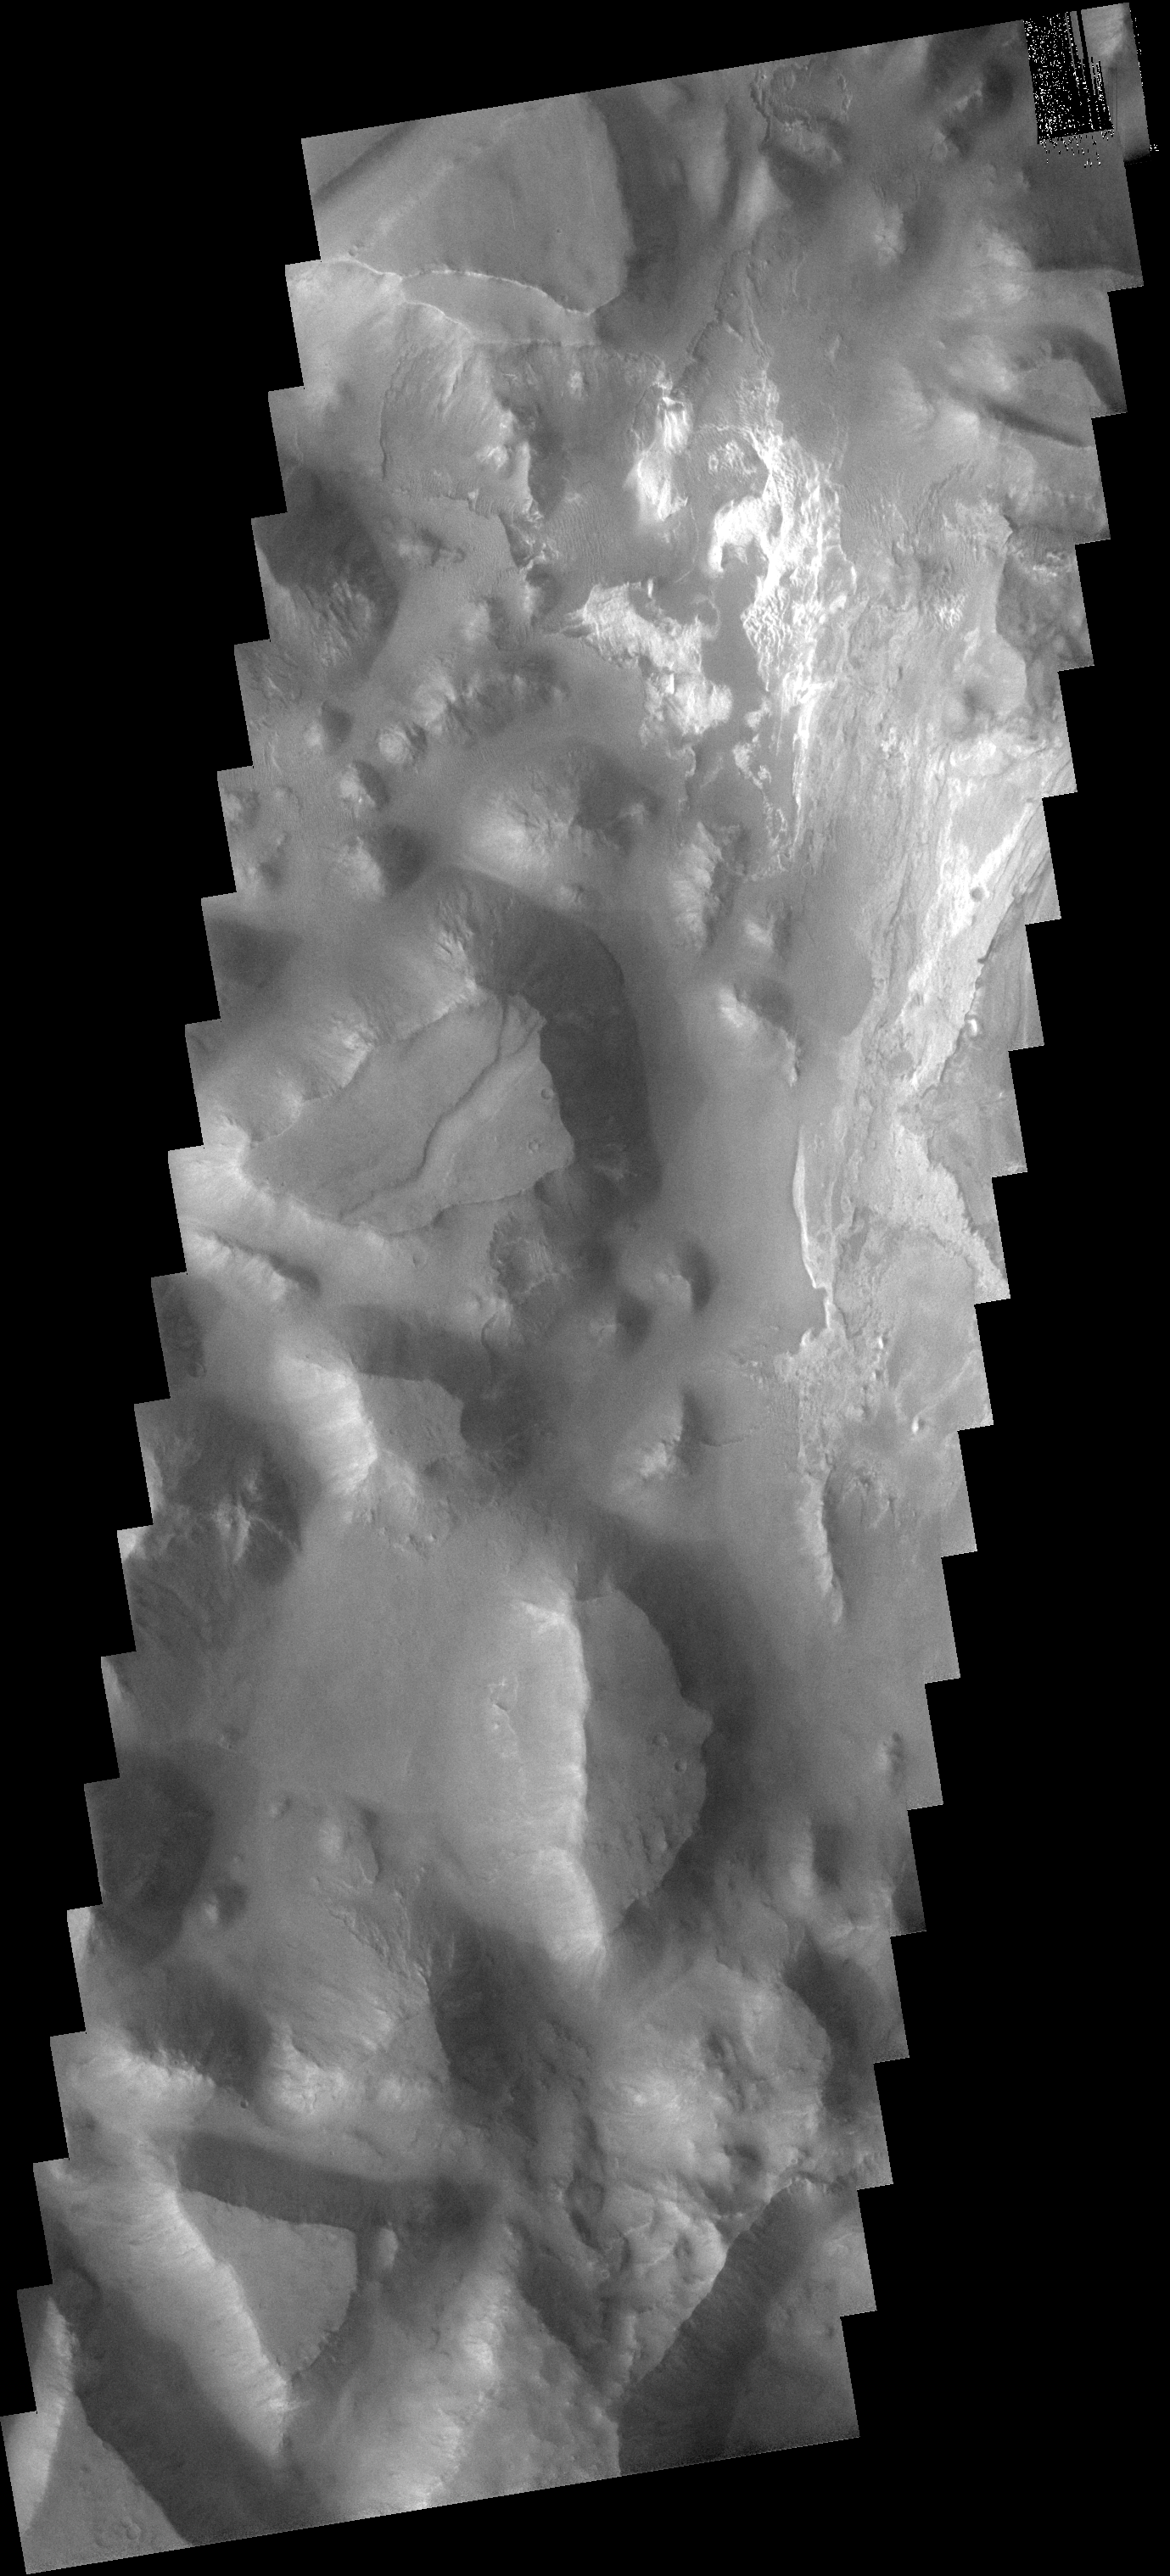

Iani Chaos

This image shows a small portion of Iani Chaos. The brighter floor material is being covered by sand, probably eroded from the mesas of the Chaos.

Image information: VIS instrument. Latitude 1.7S, Longitude 341.6E. 17 meter/pixel resolution.

Note: this THEMIS visual image has not been radiometrically nor geometrically calibrated for this preliminary release. An empirical correction has been performed to remove instrumental effects. A linear shift has been applied in the cross-track and down-track direction to approximate spacecraft and planetary motion. Fully calibrated and geometrically projected images will be released through the Planetary Data System in accordance with Project policies at a later time.

NASA’s Jet Propulsion Laboratory manages the 2001 Mars Odyssey mission for NASA’s Office of Space Science, Washington, D.C. The Thermal Emission Imaging System (THEMIS) was developed by Arizona State University, Tempe, in collaboration with Raytheon Santa Barbara Remote Sensing. The THEMIS investigation is led by Dr. Philip Christensen at Arizona State University. Lockheed Martin Astronautics, Denver, is the prime contractor for the Odyssey project, and developed and built the orbiter. Mission operations are conducted jointly from Lockheed Martin and from JPL, a division of the California Institute of Technology in Pasadena.

Credit: NASA/JPL/ASU